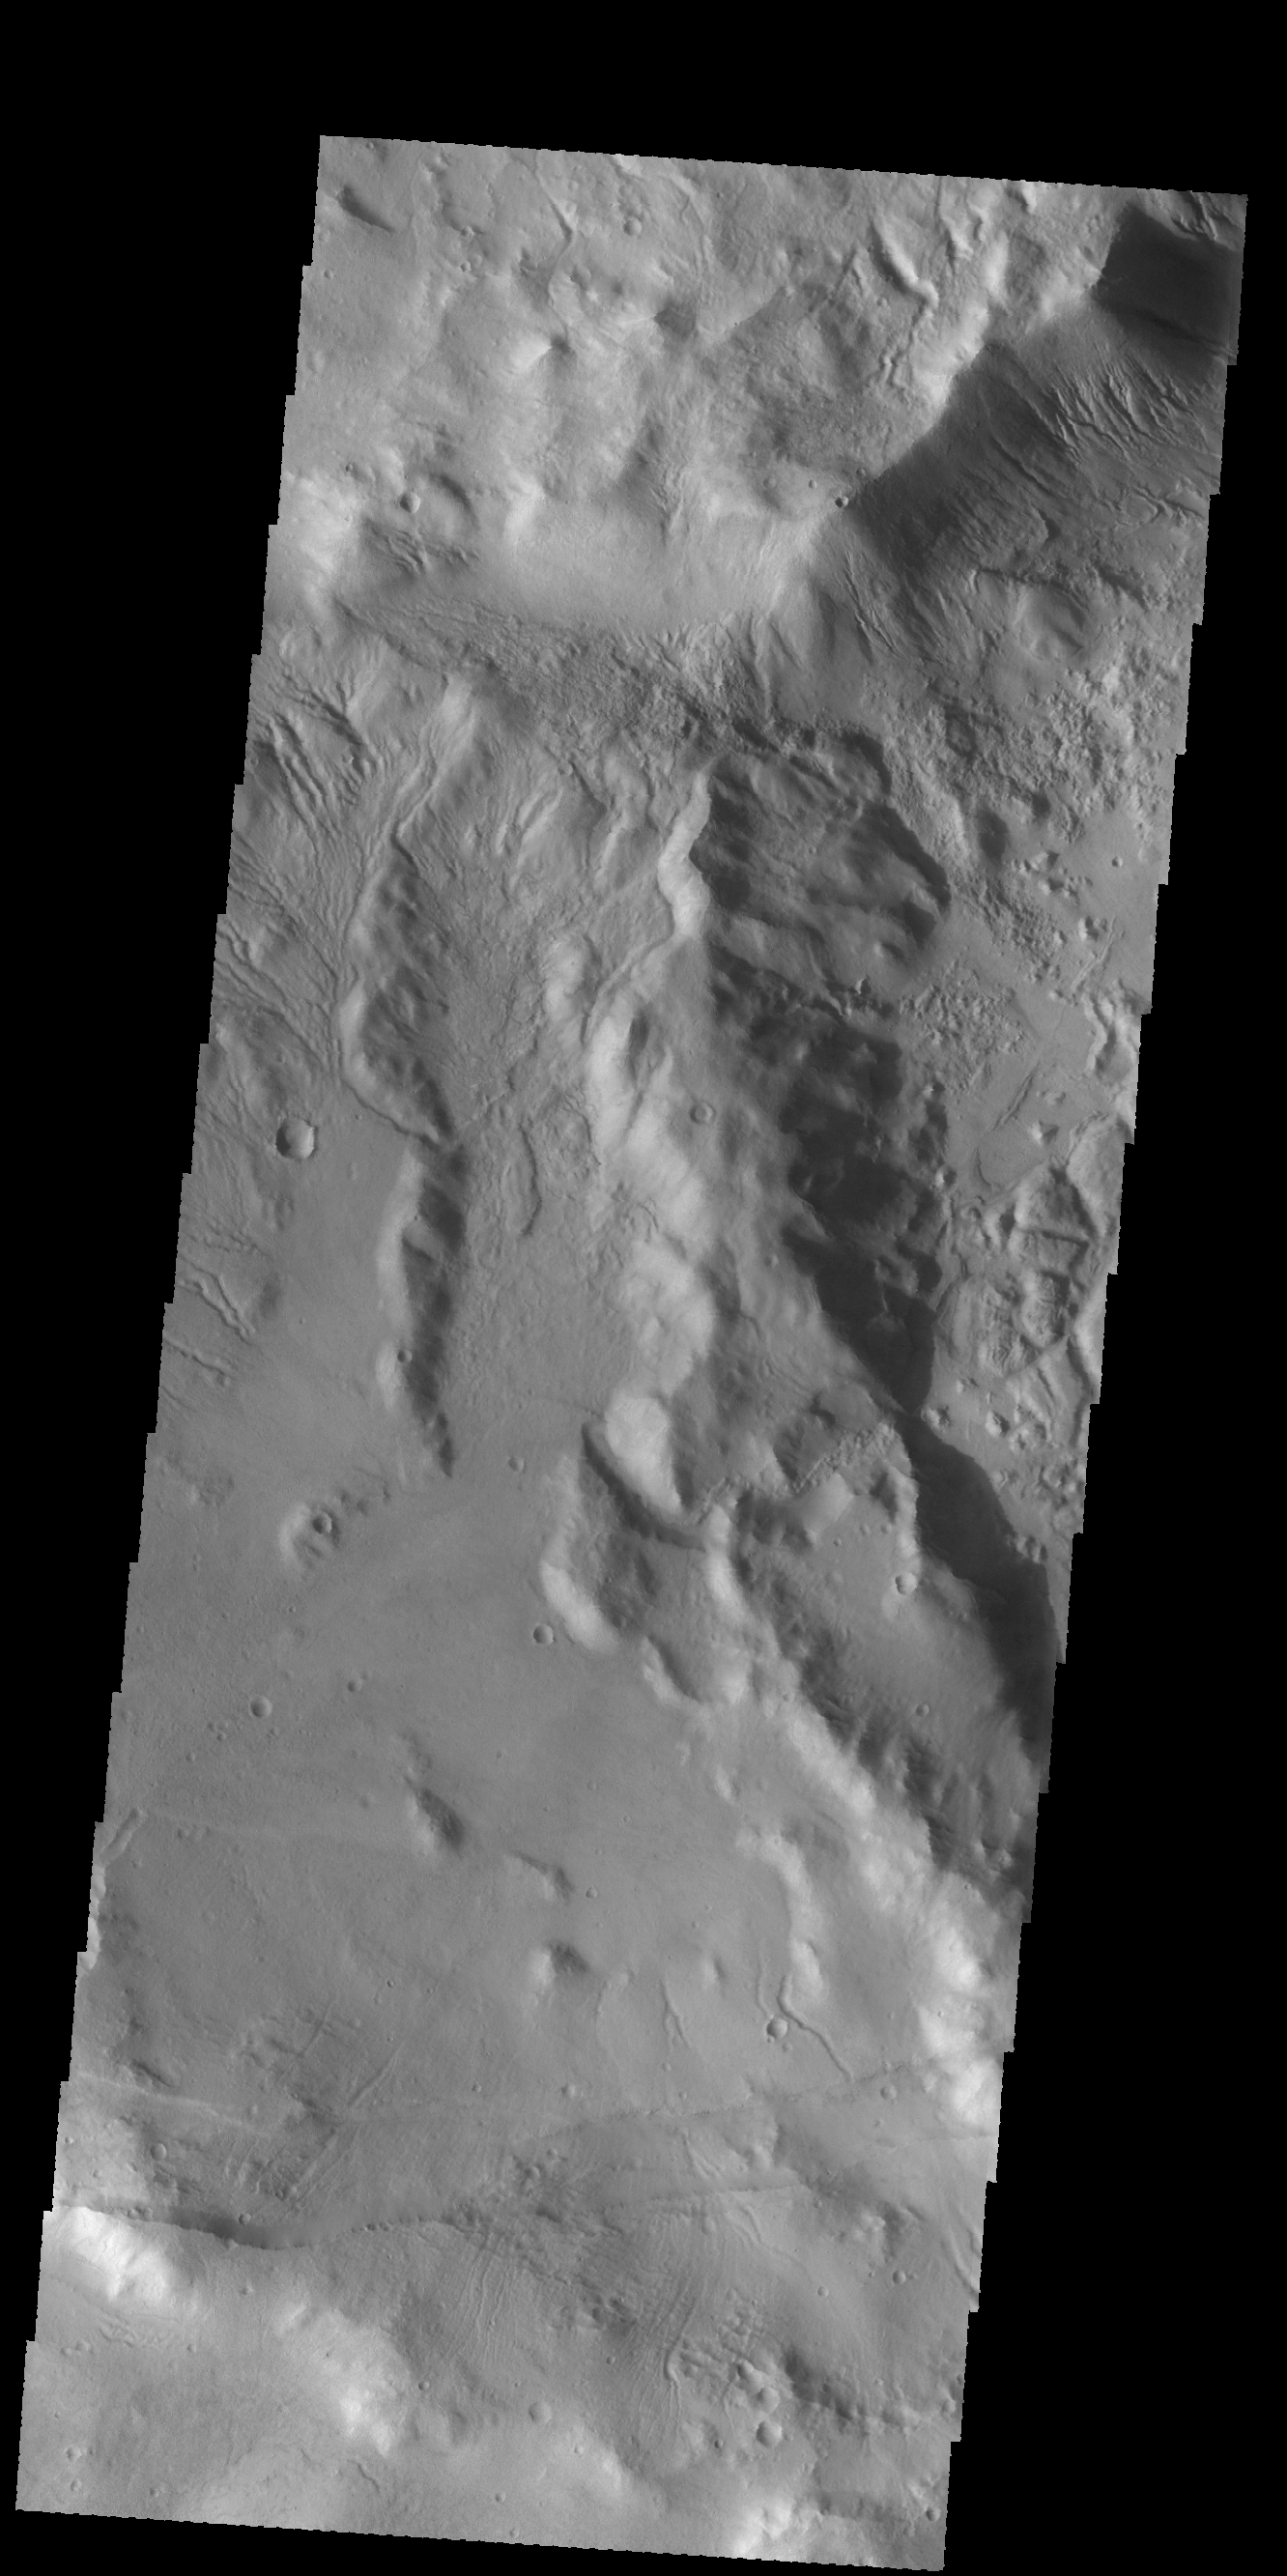

More Sirenum Fossae

The subtle paired fractues at the bottom of this VIS image are part of Sirenum Fossae, though it is hundreds of km away from yesterday’s image location. Numerous gullies at the top of the image are located on the intersection of two crater rims.

Credit: NASA/JPL-Caltech/ASU